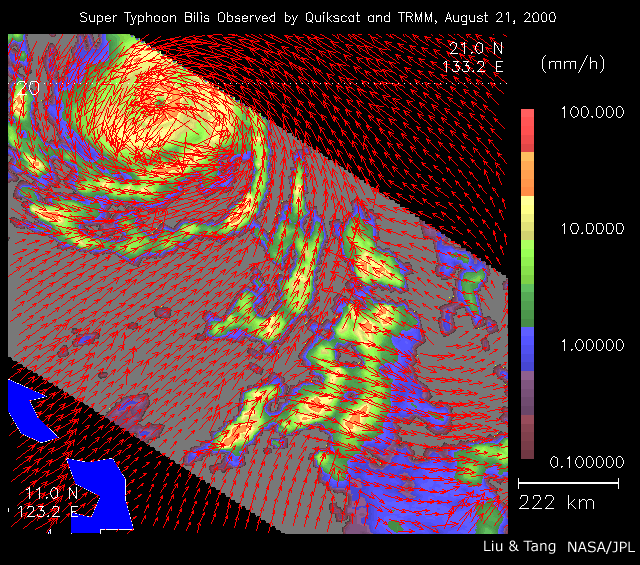

Typhoon Bilis

As super Typhoon Bilis, equal in strength to a category 5 hurricane, bore down on Taiwan, these images from August 21, 2000, show the massive storm’s most devastating components: rain and wind.

Conventional satellite data provide imagery of the clouds at the top of a storm. These images, however, were created by combining data from two NASA instruments capable of looking through a storm’s clouds and seeing what is going on at the surface. These two instruments passed over the same location about one hour apart.

The images show the surface winds, measured by SeaWinds on QuikScat’s radar scatterometer, as red arrows. The wind data are superimposed on rainfall measurements made by the microwave imager on the Tropical Rain Measuring Mission (TRMM). The scale on the right shows the amount of rainfall in millimeters per hour.

QuikSCAT, launched in June 1999, and TRMM, launched 18 months earlier, provide the opportunity to observe both wind and rain before landfall.

The SeaWinds on QuikScat project is managed for NASA’s Earth Science Enterprise by NASA’s Jet Propulsion Laboratory, Pasadena, Calif. TRMM is a joint US/Japanese mission managed by NASA’s Goddard Space Flight Center, Greenbelt, MD.

Credit: NASA/JPL